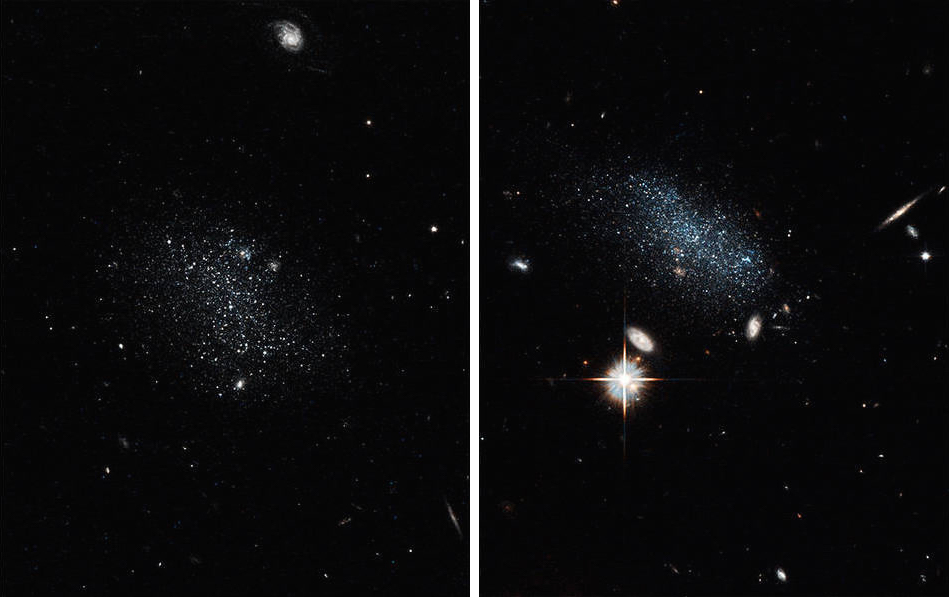

Hubble Uncovers a Galaxy Pair Coming in from the Wilderness

NASA’s Hubble Space Telescope uncovered two tiny dwarf galaxies that have wandered from a vast cosmic wilderness into a nearby “big city” packed with galaxies. After being idle for billions of years, they are ready to party by starting a firestorm of star birth. Hubble captured the glow of new stars in these small, ancient galaxies, called Pisces A and Pisces B. Observations suggests the galaxies are late bloomers because they have spent most of their existence in the Local Void, a region of the universe sparsely populated with galaxies. The Local Void is roughly 150 million light-years across.

Credit: NASA, ESA, and E. Tollerud (STScI)